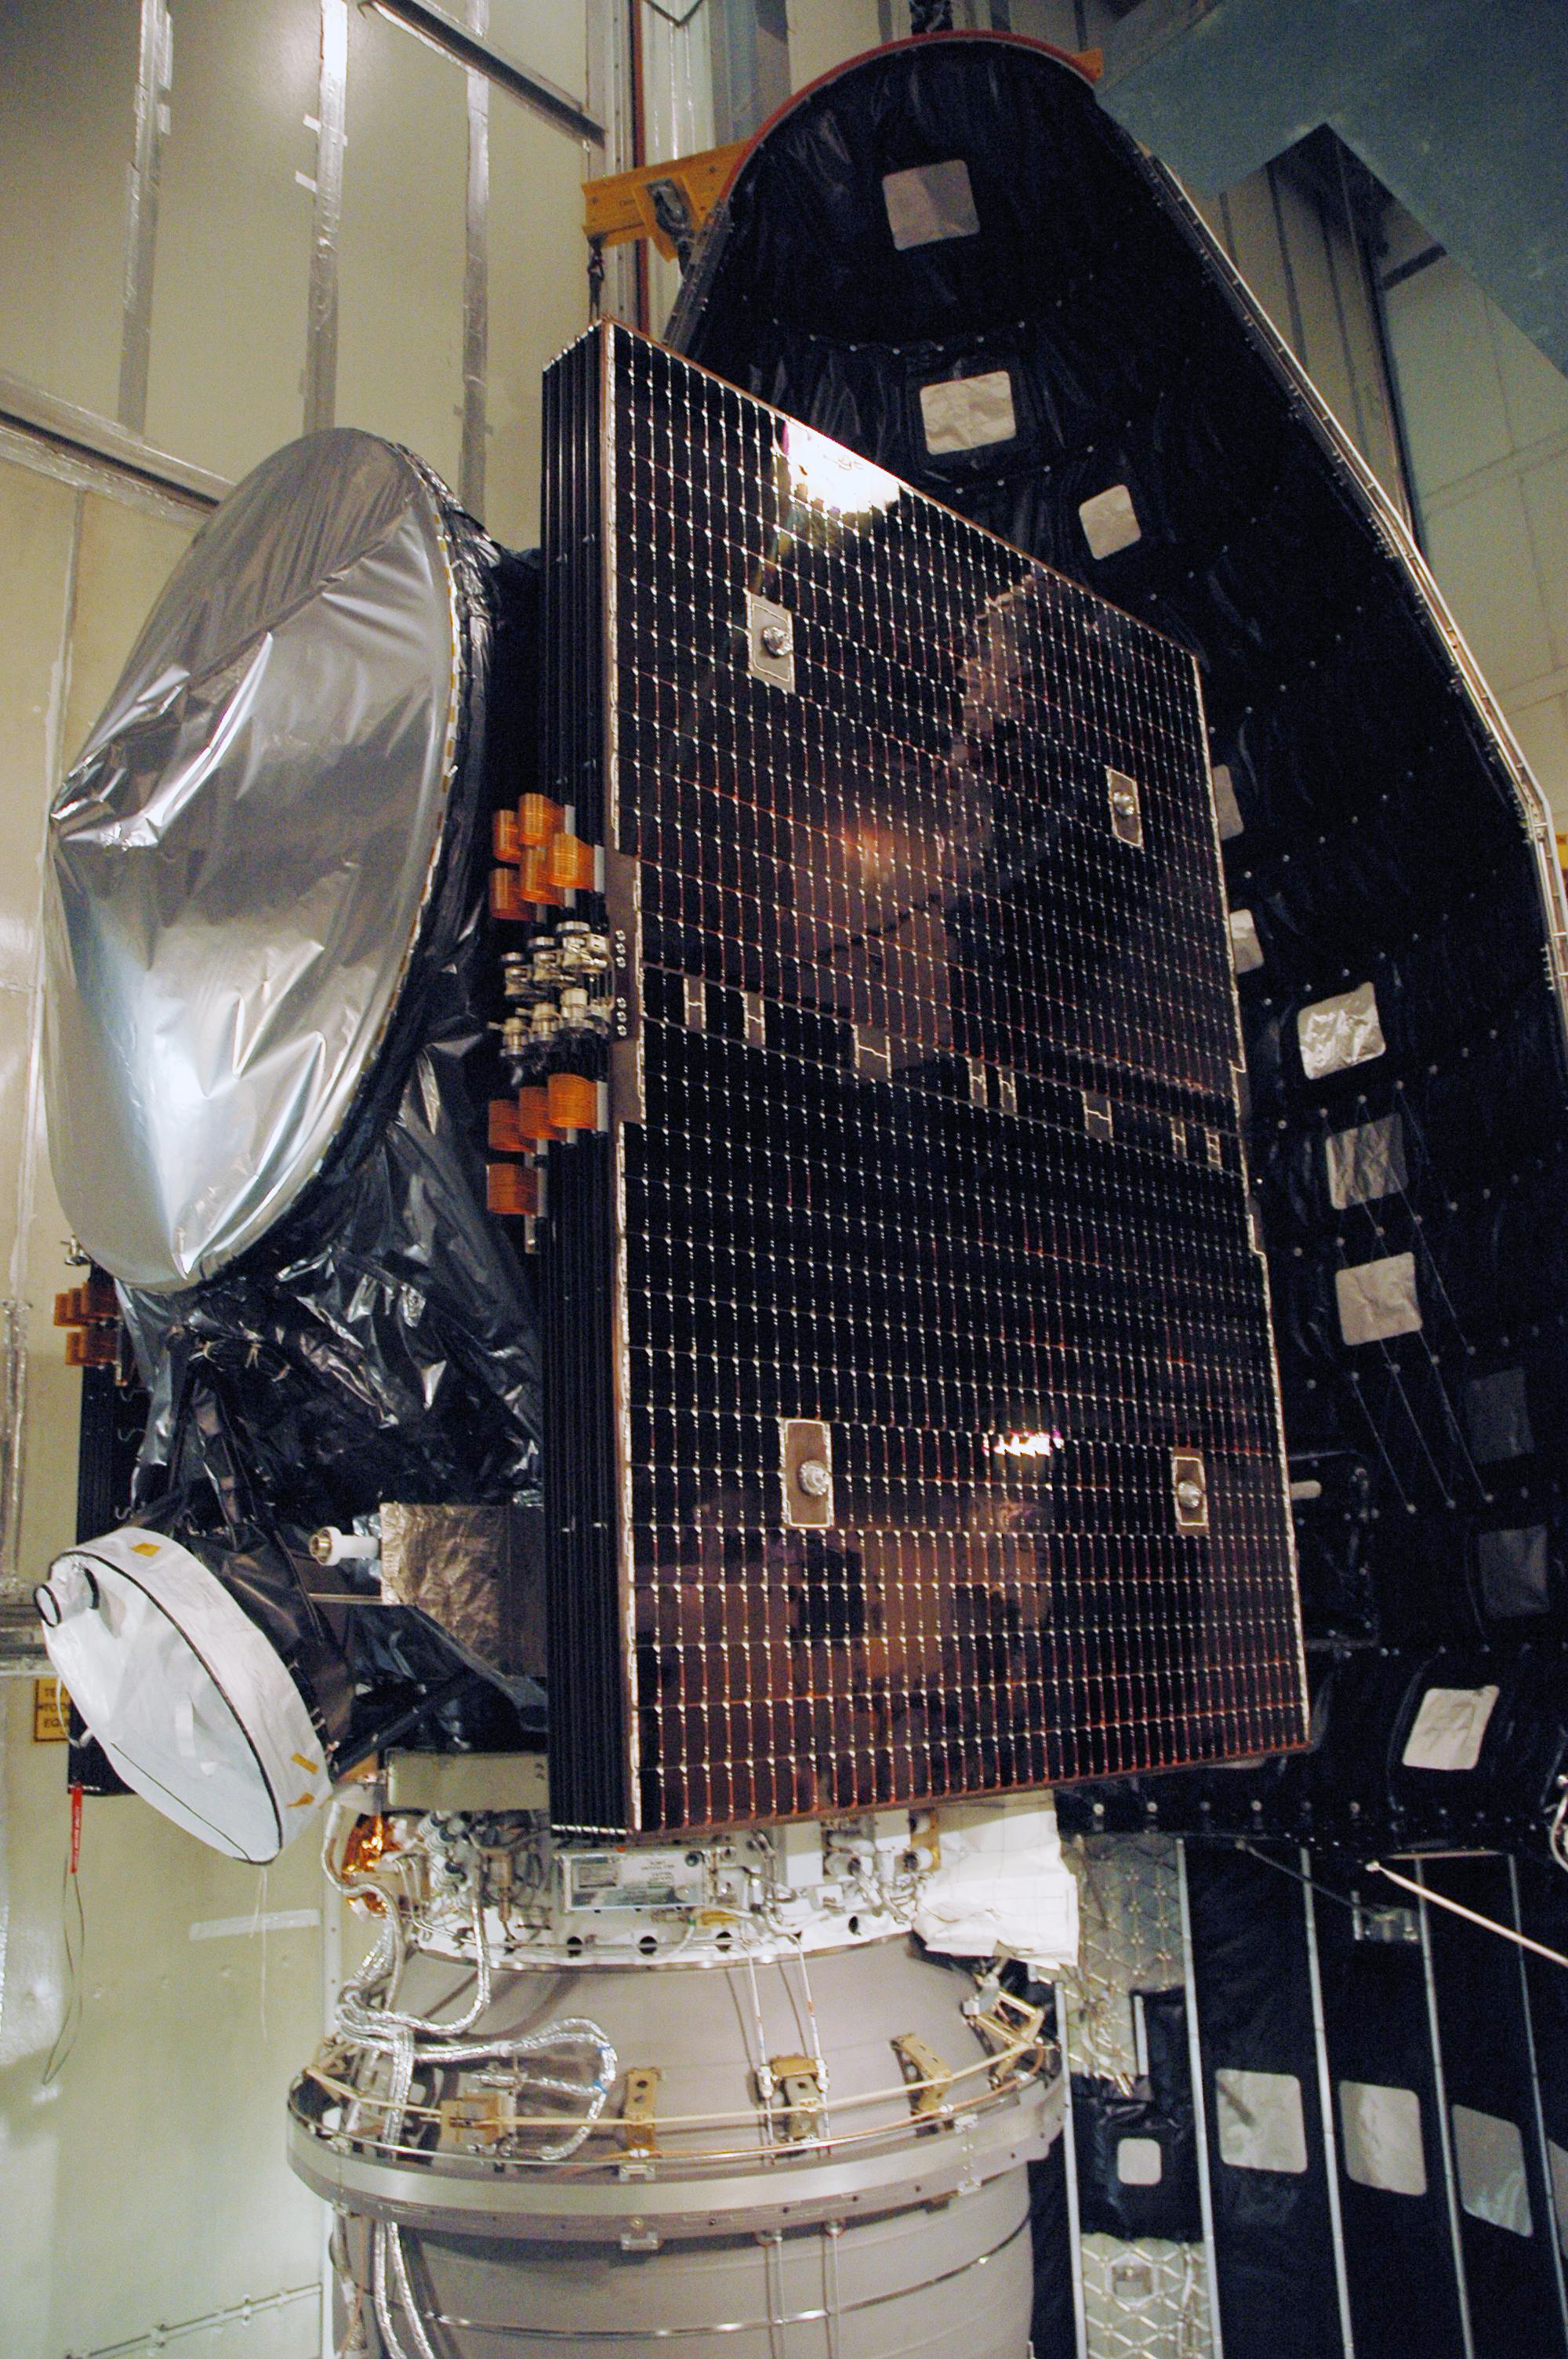

Dawn Spacecraft Ready for Payload Fairing Installation

The Dawn spacecraft’s solar array wings are folded to fit inside nose section of protective fairing.

Dawn, part of NASA’s Discovery Program of competitively selected missions, was launched in 2007 to orbit the large asteroid Vesta and the dwarf planet Ceres. The two bodies have very different properties from each other. By observing them both with the same set of instruments, Dawn will probe the early solar system and specify the properties of each body.

The Dawn mission to Vesta and Ceres is managed by JPL, a division of the California Institute of Technology in Pasadena, for NASA’s Science Mission Directorate, Washington. The University of California, Los Angeles, is responsible for overall Dawn mission science. Other scientific partners include Planetary Science Institute, Tucson, Ariz.; Max Planck Institute for Solar System Research, Katlenburg-Lindau, Germany; DLR Institute for Planetary Research, Berlin; Italian National Institute for Astrophysics, Rome; and the Italian Space Agency. Orbital Sciences Corporation of Dulles, Va., designed and built the Dawn spacecraft.

Credit: NASA/JPL